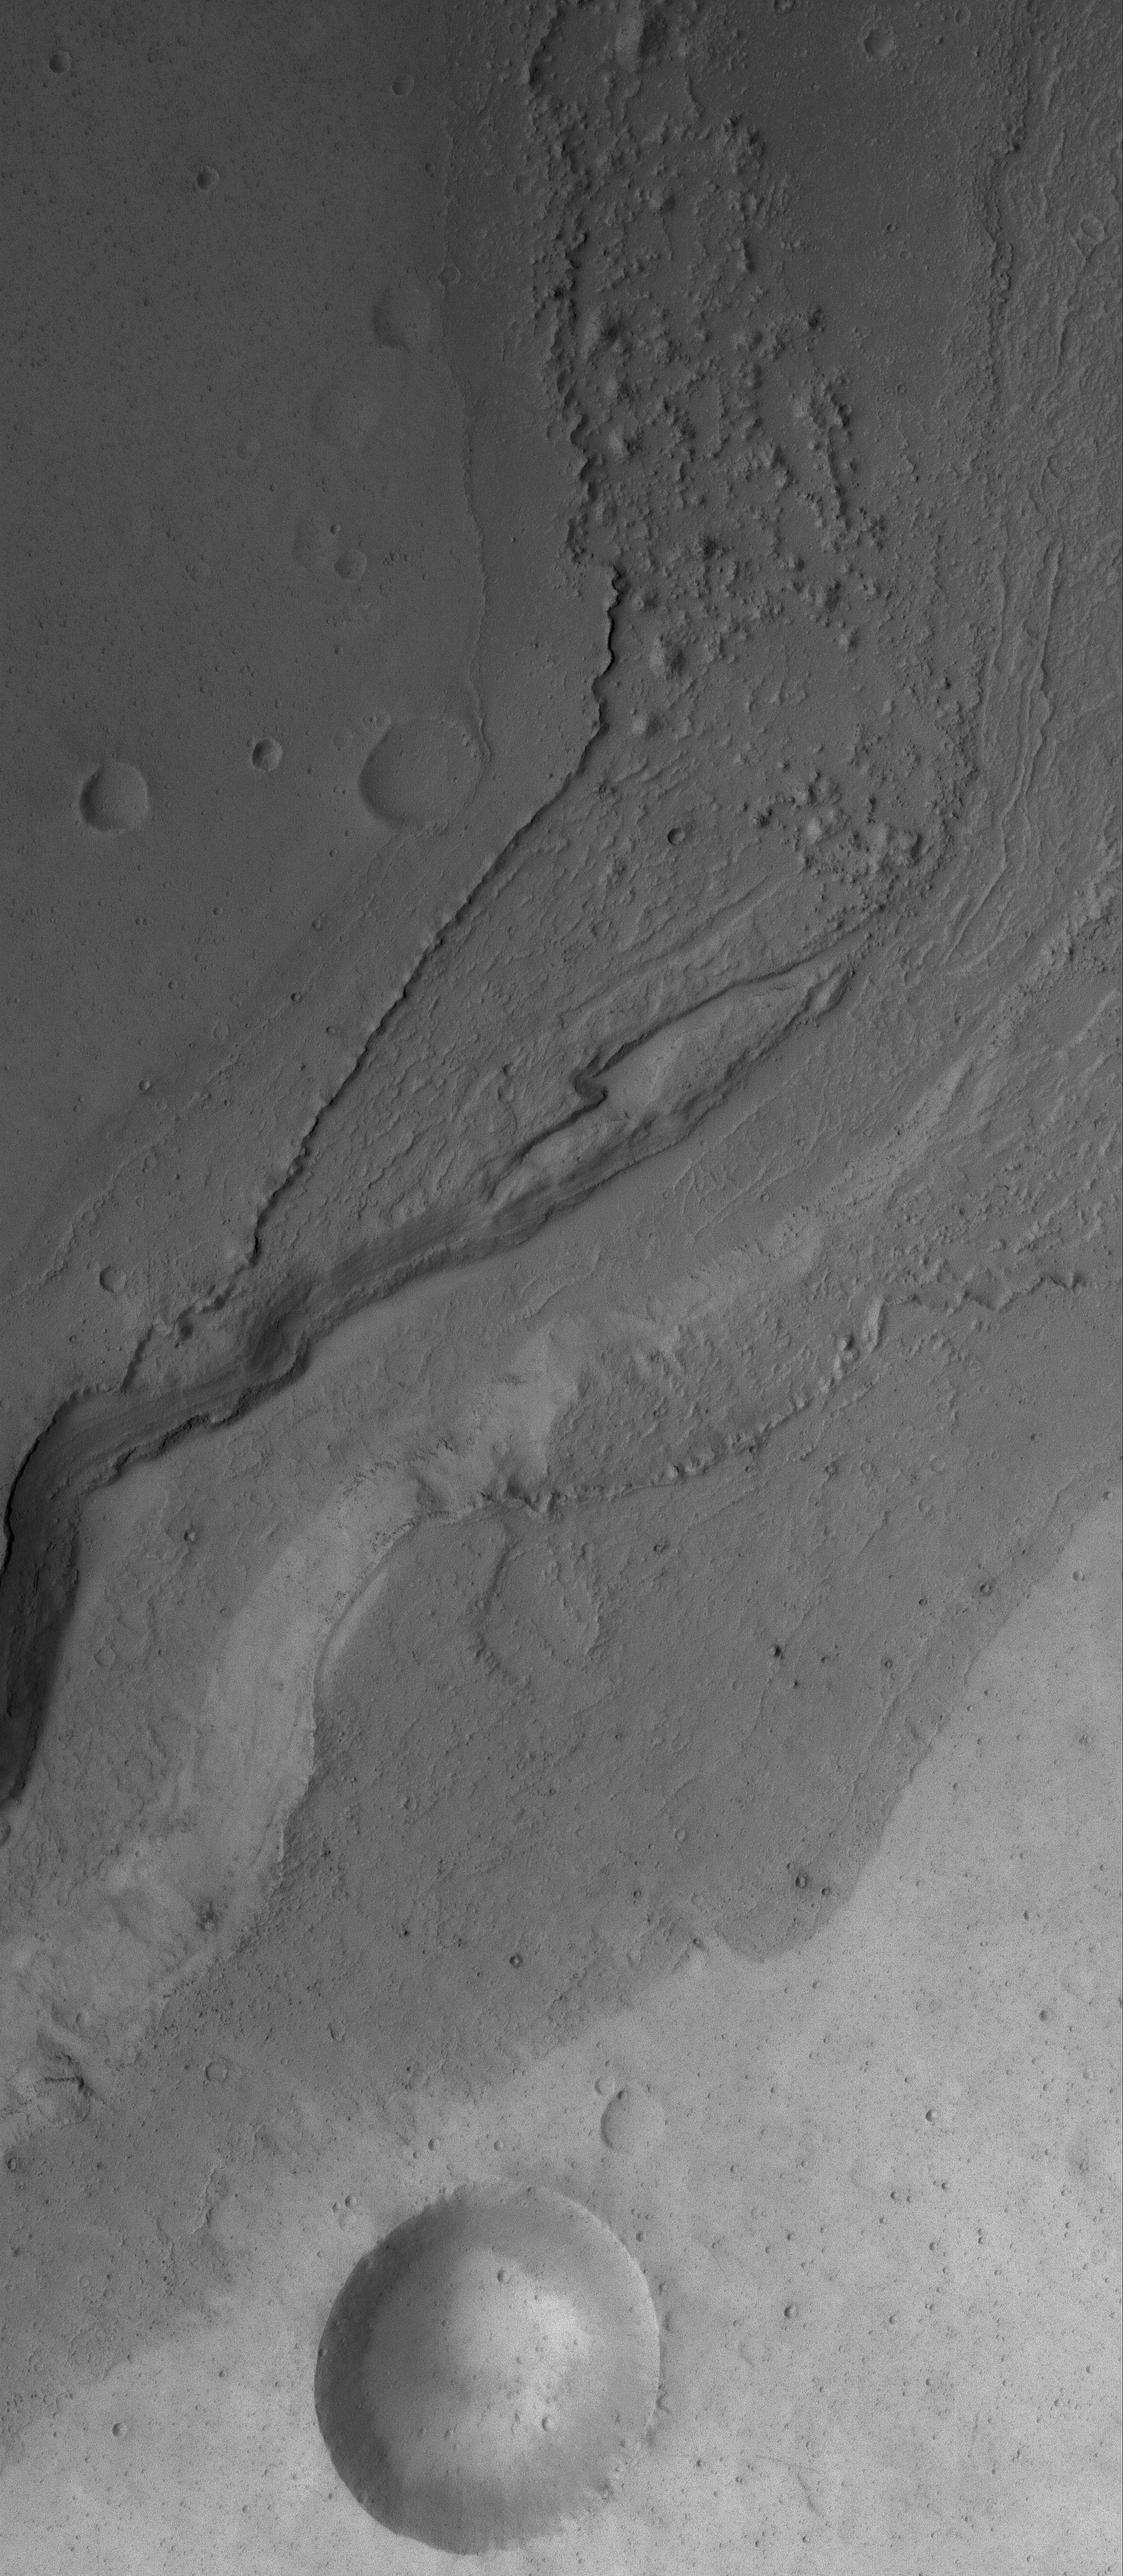

Flooded Place

26 July 2006
This Mars Global Surveyor (MGS) Mars Orbiter Camera (MOC) image shows a portion of a flood-carved canyon within the larger Kasei Valles system on Mars. This canyon is the result of the very last flood event that poured through the Kasei valleys, long ago.

Location near: 21.1°N, 72.6°W
Image width: ~3 km (~1.9 mi)
Illumination from: upper left
Season: Northern Spring

Credit: NASA/JPL/Malin Space Science Systems